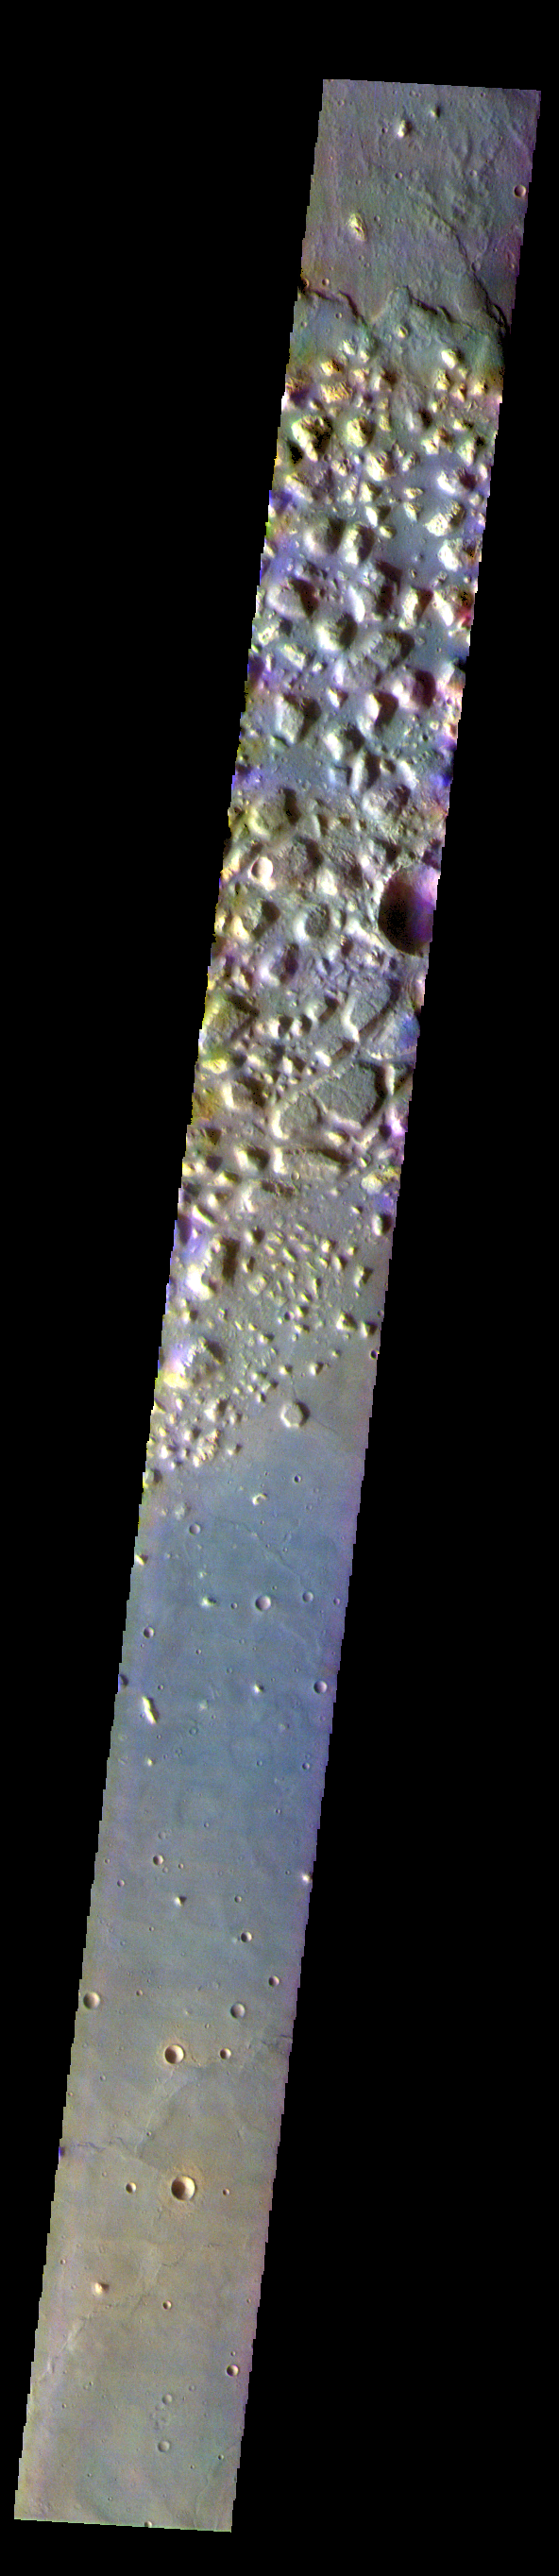

Ariadnes Colles – False Color

The THEMIS VIS camera contains 5 filters. The data from different filters can be combined in multiple ways to create a false color image. These false color images may reveal subtle variations of the surface not easily identified in a single band image. Today’s false color image shows part of Ariadnes Colles. The term colles means hills or knobs. In this false color combination the hills stand out against the darker surrounding plains. This difference is due to the amount of dust covering the hills versus the plains.

Credit: NASA/JPL-Caltech/ASU